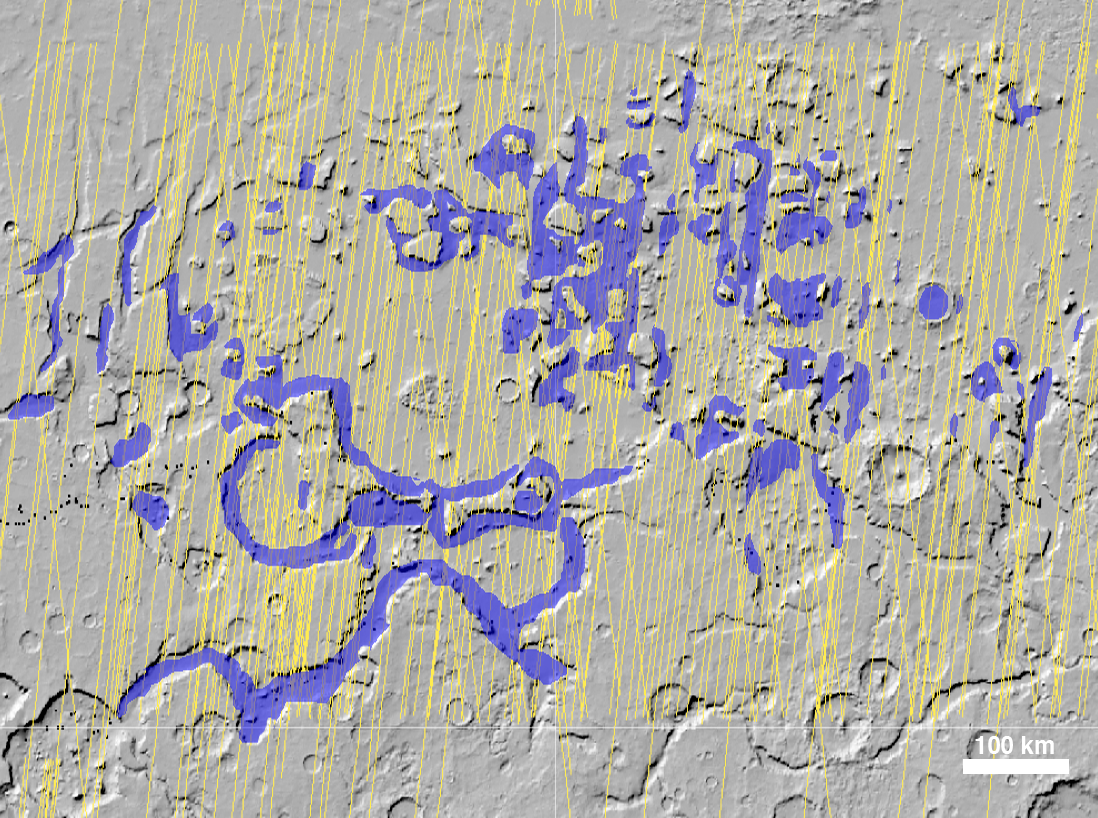

Glacial Ice Deposits in Mid-Latitudes of Mars

The Shallow Radar instrument on NASA’s Mars Reconnaissance Orbiter has detected widespread deposits of glacial ice in the mid-latitudes of Mars.

This map of a region known as Deuteronilus Mensae, in the northern hemisphere, shows locations of the detected ice deposits in blue. The yellow lines indicate ground tracks of the radar observations from multiple orbits of the spacecraft.

The ice, up to 1 kilometer (0.6 mile) thick, is found adjacent to steep cliffs and hillsides, where rocky debris from slopes covers and protects the ice from sublimation into the atmosphere.

The base map of this image is shaded relief topography obtained by the Mars Orbiter Laser Altimeter on NASA’s Mars Global Surveyor. The image is centered at 42.2 degrees north latitude and 24.7 degrees east longitude. It covers an area 1050 kilometers by 775 kilometers (650 miles by 481 miles).

The Shallow Radar instrument on the Mars Reconnaissance Orbiter was provided by the Italian Space Agency. Its operations are led by the University of Rome and its data are analyzed by a joint U.S.-Italian science team. NASA’s Jet Propulsion Laboratory, a division of the California Institute of Technology in Pasadena, manages the Mars Reconnaissance Orbiter for the NASA Science Mission Directorate, Washington. Lockheed Martin Space Systems, Denver, is the spacecraft development and integration contractor for the project and built the spacecraft.

Credit: NASA/JPL-Caltech/ASI/University of Rome/Southwest Research Institute